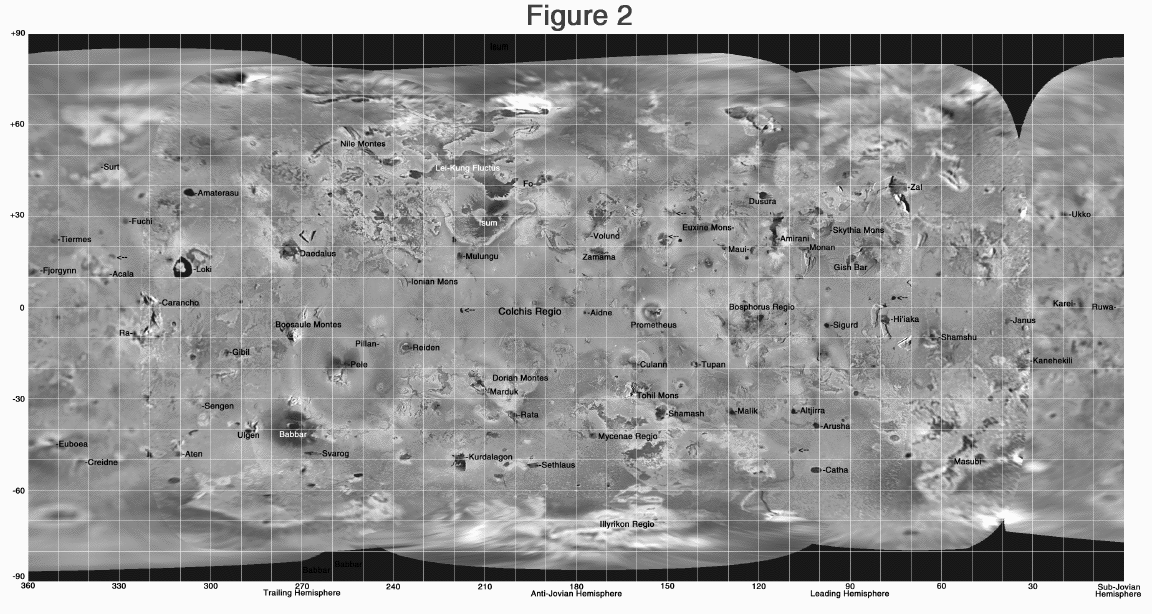

Highest Resolution Mosaic of Io

This global mosaic shows the highest resolution Galileo images available of Jupiter’s moon, Io. North is to the top of the picture. The images, obtained at low sun illumination angles (high sun-target-spacecraft angles) which emphasize topographic shadows, were taken by the Solid State Imaging (SSI) system on NASA’s Galileo spacecraft over the course of several orbits. The grid identifies the names and locations of several of Io’s main features. Several active but as yet unnamed volcanic features are indicated by arrows. While volcanic centers are rather evenly distributed, almost all of the active plumes and long-lived hot spots seen over the span of NASA’s Galileo mission at Jupiter or during the flyby’s of NASA’s Voyager spacecraft in 1979 are within 30 degrees of the equator.

The Jet Propulsion Laboratory, Pasadena, CA manages the Galileo mission for NASA’s Office of Space Science, Washington, DC.

This image and other images and data received from Galileo are posted on the World Wide Web, on the Galileo mission home page at URLhttp://solarsystem.nasa.gov/galileo/.

Credit: NASA/JPL/University of Arizona